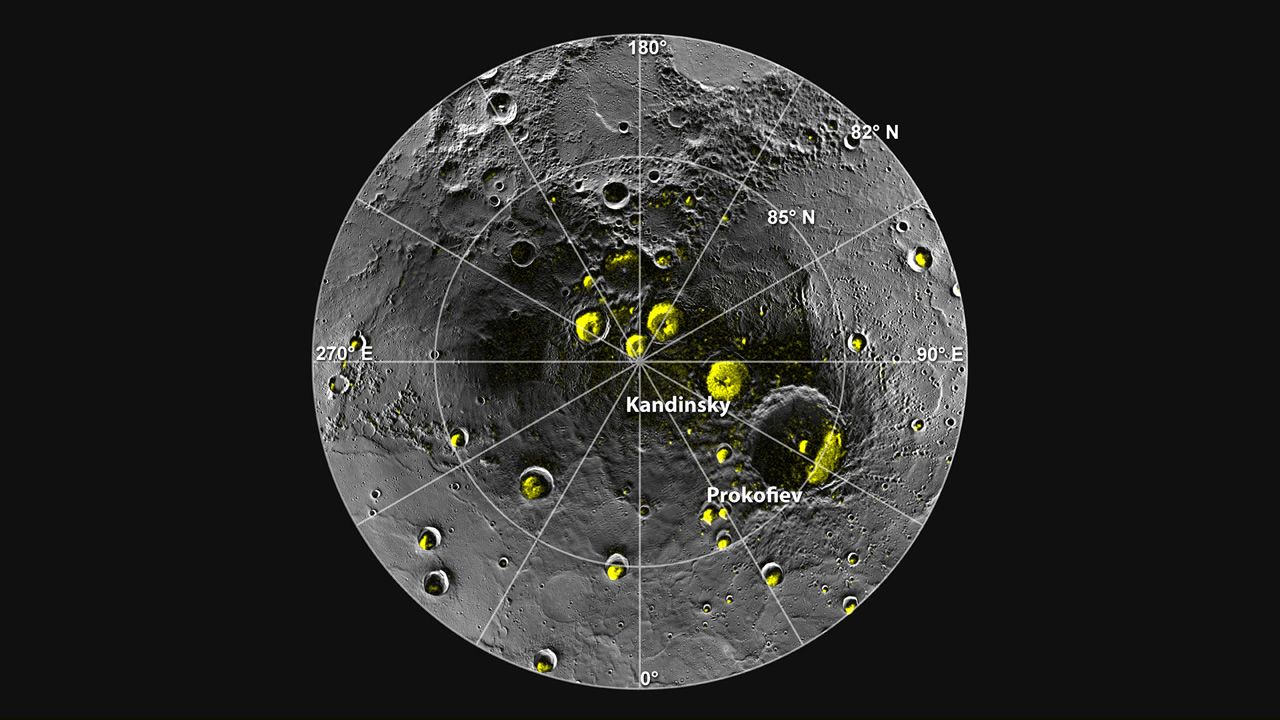

Radar Bright Deposits in Mercury’s Polar Craters

A radar image of Mercury’s north polar region is shown superposed on a mosaic of MESSENGER images of the same area. All of the larger polar deposits are located on the floors or walls of impact craters. Deposits farther from the pole are seen to be concentrated on the north-facing sides of craters.

The MESSENGER spacecraft is the first ever to orbit the planet Mercury, and the spacecraft’s seven scientific instruments and radio science investigation are unraveling the history and evolution of the Solar System’s innermost planet. Visit the Why Mercury? section of this website to learn more about the key science questions that the MESSENGER mission is addressing. During the one-year primary mission, MDIS acquired 88,746 images and extensive other data sets. MESSENGER is now in a year-long extended mission, during which plans call for the acquisition of more than 80,000 additional images to support MESSENGER’s science goals.

For information regarding the use of images, see the MESSENGER image use policy.

Credit: NASA/Johns Hopkins University Applied Physics Laboratory/Carnegie Institution of Washington/National Astronomy and Ionosphere Center, Arecibo Observatory